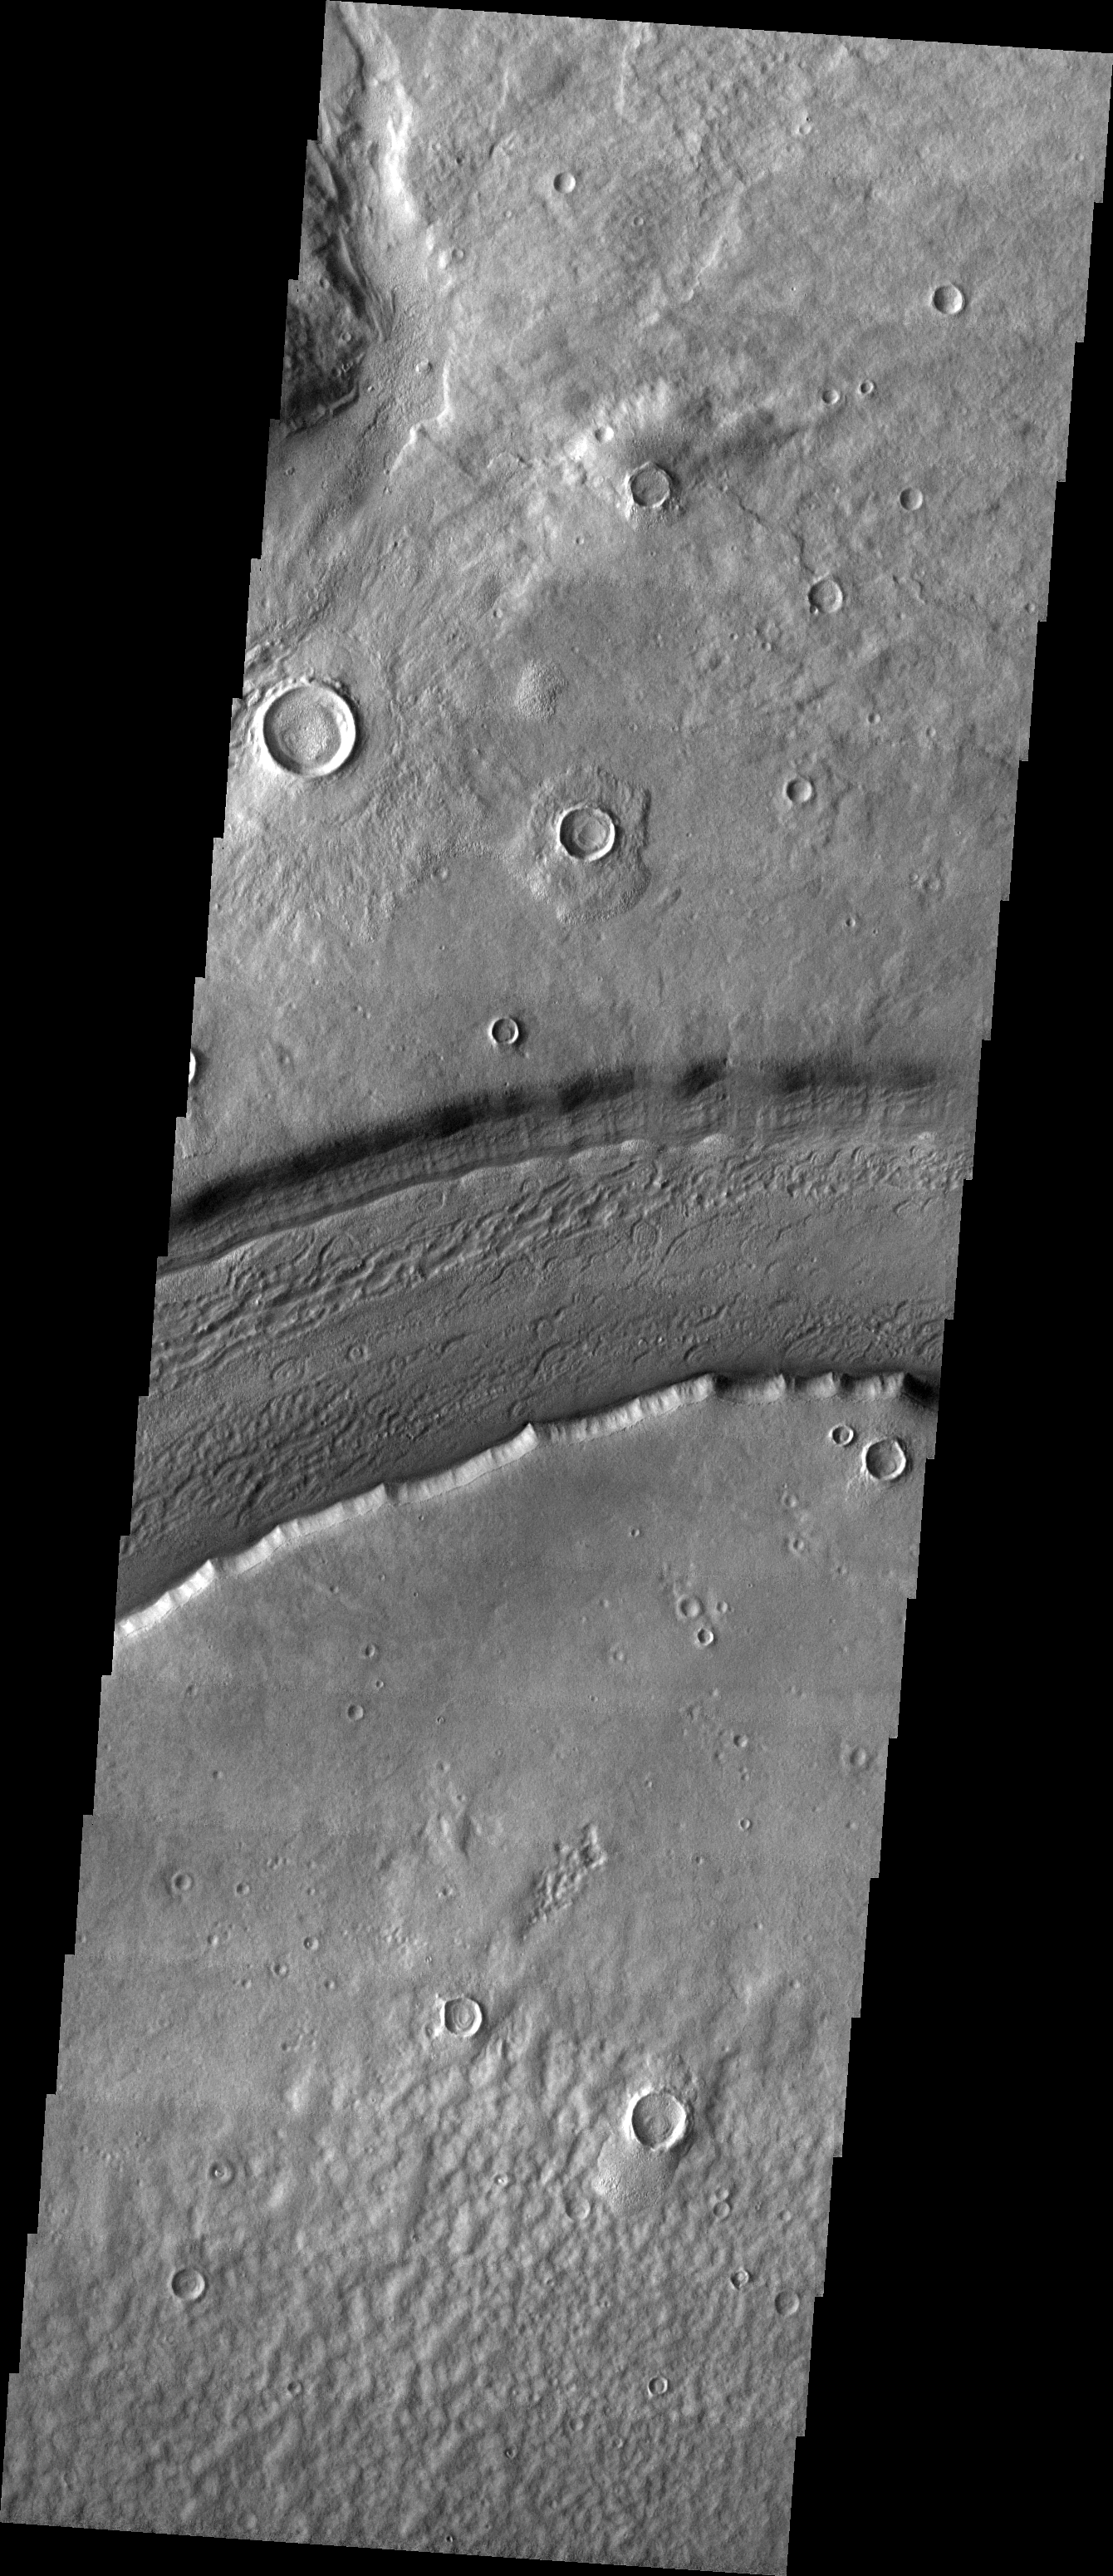

Reull Vallis

This week we will be examining images of Reull Vallis. Reull Vallis is located in the Martian southern highlands, just east of Hellas Basin. This extensive channel system records an interesting fluvial and mass wasting geologic history of the area. In many images show interesting patterns of mass wasted material in the bottom of the channel. For more information on the geology of Reull Vallis see http://viking.eps.pitt.edu/public/IcarusPub/Geol_RVR_Icarus.html.

Image information:VIS instrument. Latitude -41.4, Longitude 107 East (253 West). 19 meter/pixel resolution.

Note: this THEMIS visual image has not been radiometrically nor geometrically calibrated for this preliminary release. An empirical correction has been performed to remove instrumental effects. A linear shift has been applied in the cross-track and down-track direction to approximate spacecraft and planetary motion. Fully calibrated and geometrically projected images will be released through the Planetary Data System in accordance with Project policies at a later time.

NASA’s Jet Propulsion Laboratory manages the 2001 Mars Odyssey mission for NASA’s Office of Space Science, Washington, D.C. The Thermal Emission Imaging System (THEMIS) was developed by Arizona State University, Tempe, in collaboration with Raytheon Santa Barbara Remote Sensing. The THEMIS investigation is led by Dr. Philip Christensen at Arizona State University. Lockheed Martin Astronautics, Denver, is the prime contractor for the Odyssey project, and developed and built the orbiter. Mission operations are conducted jointly from Lockheed Martin and from JPL, a division of the California Institute of Technology in Pasadena.

Credit: NASA/JPL/Arizona State University